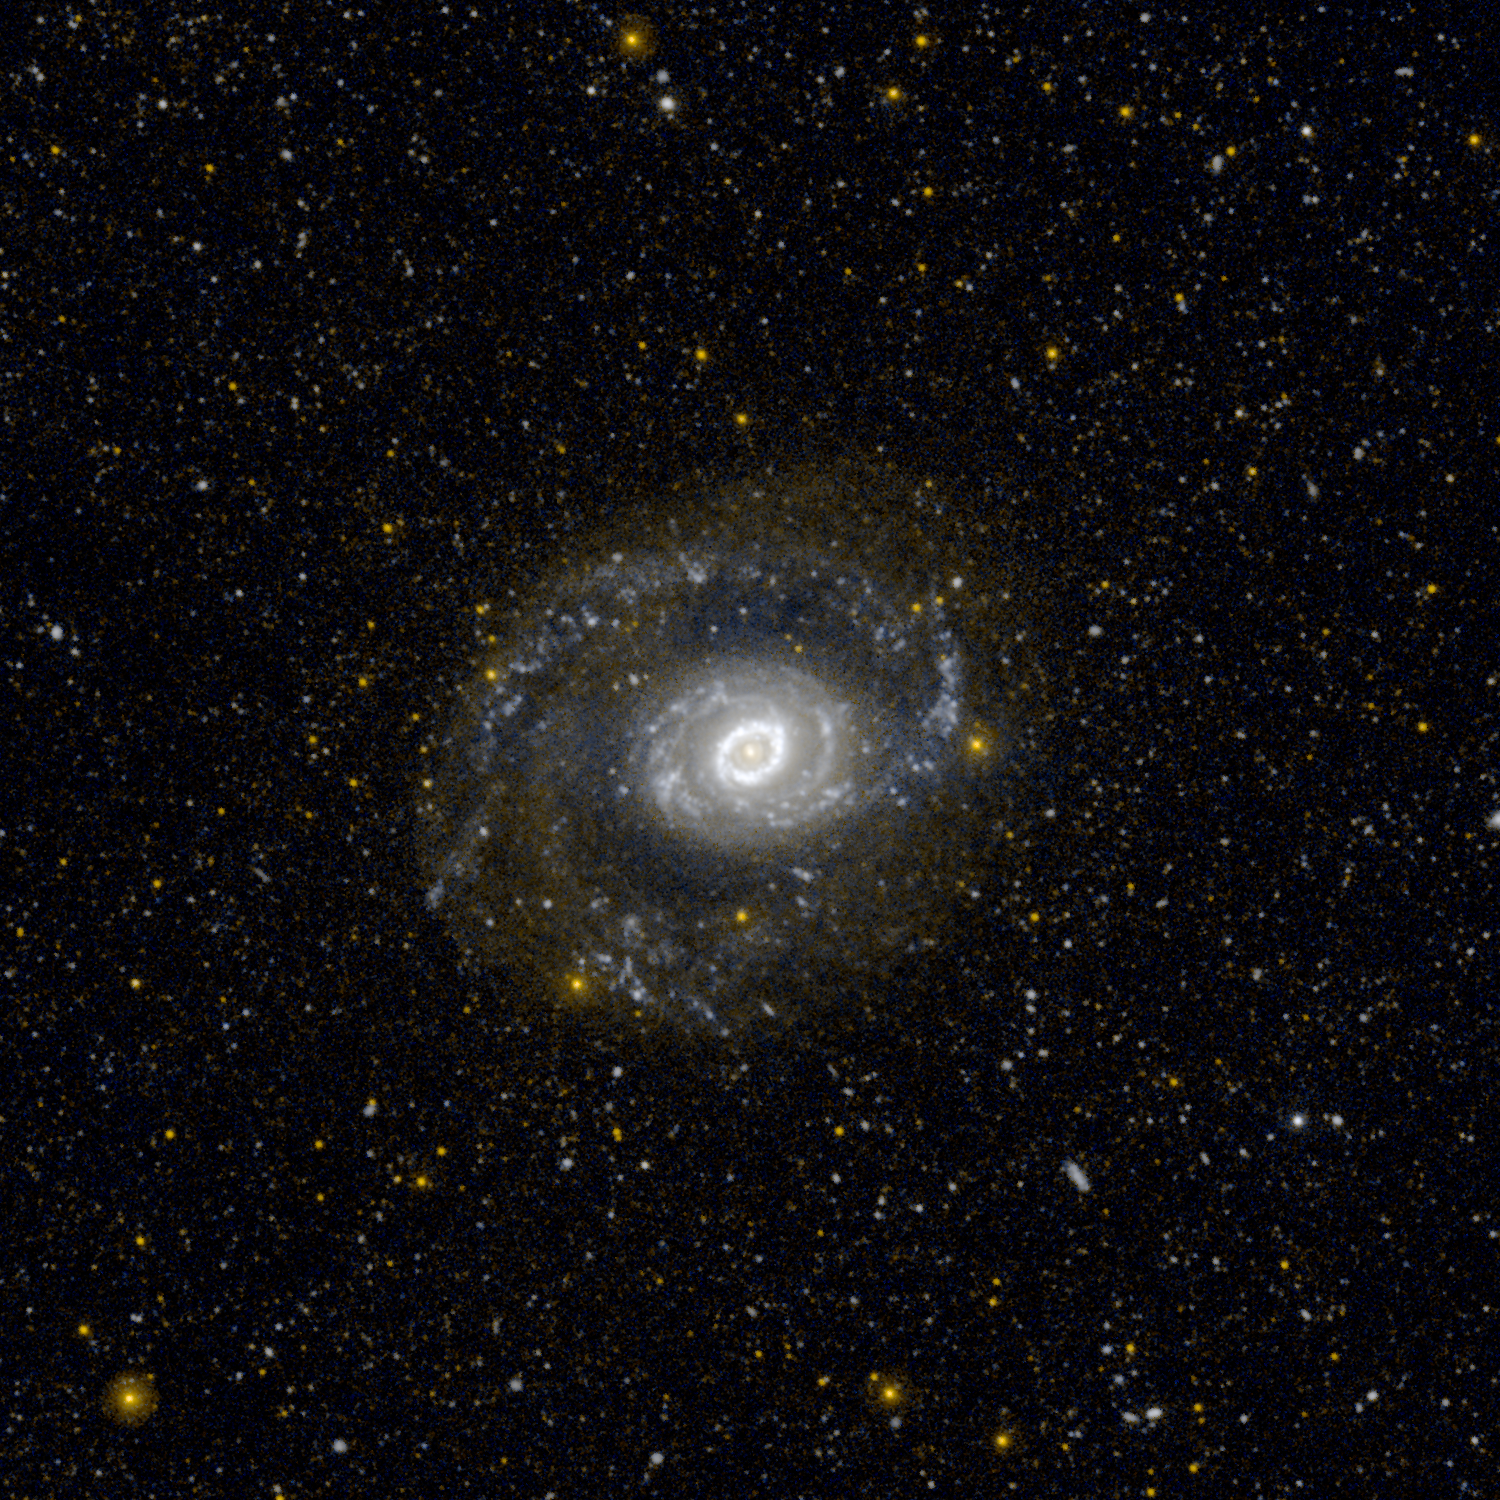

Ultraviolet Ring of Stars

This image from NASA’s Galaxy Evolution Explorer (GALEX) shows Messier 94, also known as NGC 4736, in ultraviolet light. It is located 17 million light-years away in the constellation Canes Venatici.

The spiral galaxy is punctuated by a distinct ring of stars at its center. The young stars glow with ultraviolet light and thus appear bright to the detectors of GALEX. Astronomers think the galaxy’s oval shape may be the reason for this sharp ring of star formation. The ultraviolet light at the very center of the galaxy, within the ring, is likely produced by a combination of extremely old stars, about 10 billion years old.

GALEX highlights the complex star formation history in the outer arms as well. There, the blue-white regions highlight areas of current star formation, and the diffuse faint red light is from regions where star formation ceased more than 100 million years ago.

JPL managed the GALEX mission and built the science instrument. The mission’s principal investigator, Chris Martin, is at Caltech. NASA’s Goddard Space Flight Center in Greenbelt, Md., developed the mission under the Explorers Program it manages. Researchers sponsored by Yonsei University in South Korea and the Centre National d’Etudes Spatiales (CNES) in France collaborated on the mission. Caltech manages JPL for NASA.

Credit: NASA/JPL-Caltech